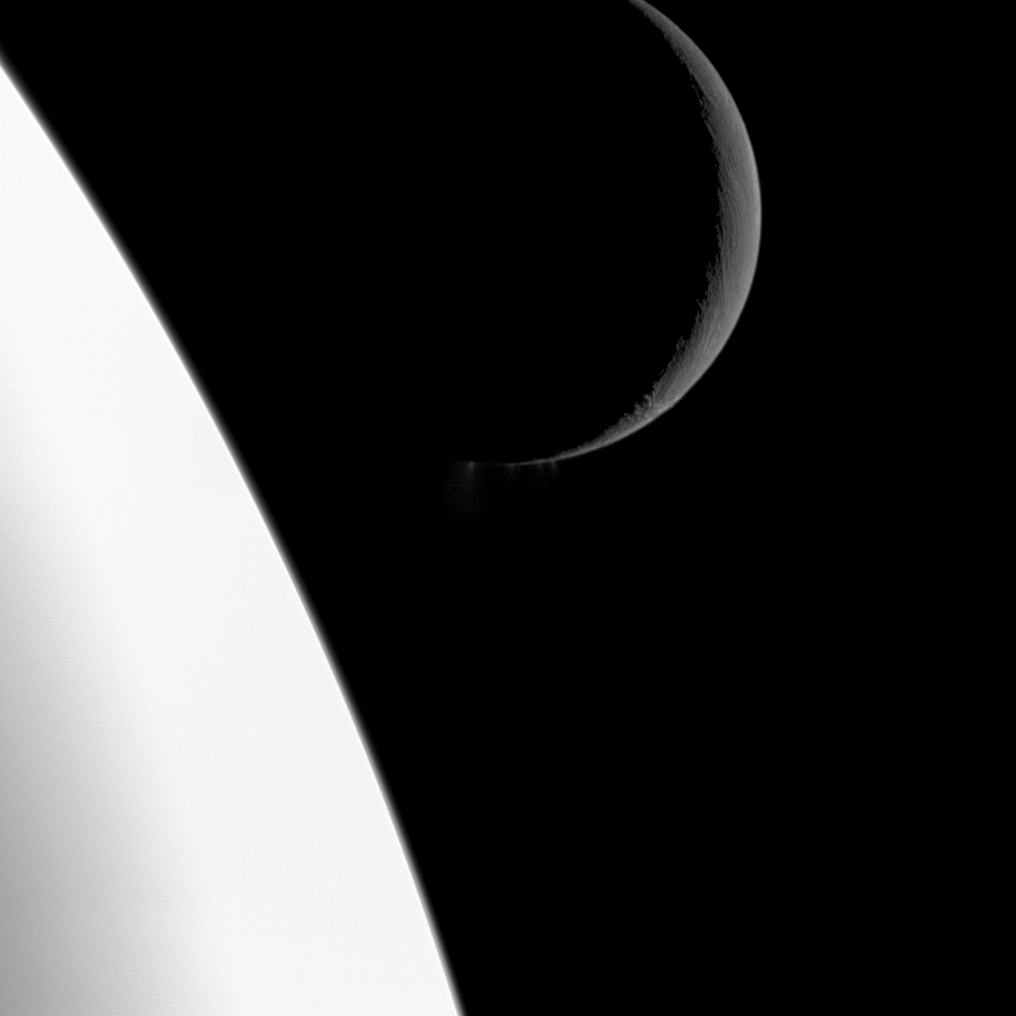

Peaceful Portrait

At first glance, this scene simply shows the bright crescent of Saturn’s moon Enceladus at top right, composed against the stability of its parent planet resting at the bottom left. But a closer look at the center of the image reveals a dramatic surprise: plumes of water ice spew out from the famed fractures known as “tiger stripes” near the south pole of the moon.

This image and others showing the geology of the moon’s terrain were obtained on Nov. 21, 2009, when NASA’s Cassini spacecraft flew close to Enceladus (see PIA11686 and PIA11687). Dramatic, close-up images of the plumes were also captured during the flyby (see PIA11688). Cassini scientists continue to study the evidence as to whether reservoirs of liquid water exist beneath the surface of the moon. See PIA11114 and PIA08386 to learn more.

Although it may appear that Enceladus (504 kilometers, 313 miles across) is in the background here, the moon actually is closer to the spacecraft than Saturn is. This view looks most directly toward the side of Enceladus that faces away from Saturn. North on Enceladus is up and rotated 1 degree to the left.

The image was taken in visible light with the Cassini spacecraft wide-angle camera on Nov. 21, 2009. The view was obtained at a distance of approximately 17,000 kilometers (10,000 miles) from Enceladus and at a sun-Enceladus-spacecraft, or phase, angle of 145 degrees. Image scale at Enceladus is 974 meters (3,195 feet) per pixel.

The Cassini-Huygens mission is a cooperative project of NASA, the European Space Agency and the Italian Space Agency. The Jet Propulsion Laboratory, a division of the California Institute of Technology in Pasadena, manages the mission for NASA’s Science Mission Directorate in Washington. The Cassini orbiter and its two onboard cameras were designed, developed and assembled at JPL. The imaging team is based at the Space Science Institute, Boulder, Colo.

Credit: NASA/JPL/Space Science Institute